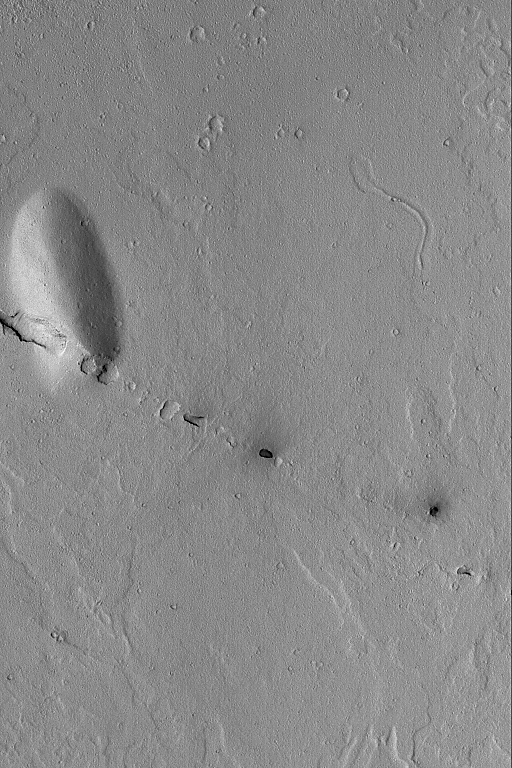

Cerberus Fossae Pits

6 September 2004
The Cerberus Fossae are a grouping of narrow troughs formed by extension and cracking of the martian crust in the region southeast of the Elysium volcanoes. This Mars Global Surveyor (MGS) Mars Orbiter Camera (MOC) image shows a small line of collapsed pits that follow the trend of the regional Cerberus Fossae troughs. These aligned pits show the location of a fault line that runs through the plains and cuts the low, rounded hill at the left, center of the image. This area is located near 7.5°N, 191.7°W. The image covers an area approximately 3 km (1.9 mi) across. Sunlight illuminates this scene from the lower left.

Credit: NASA/JPL/Malin Space Science Systems